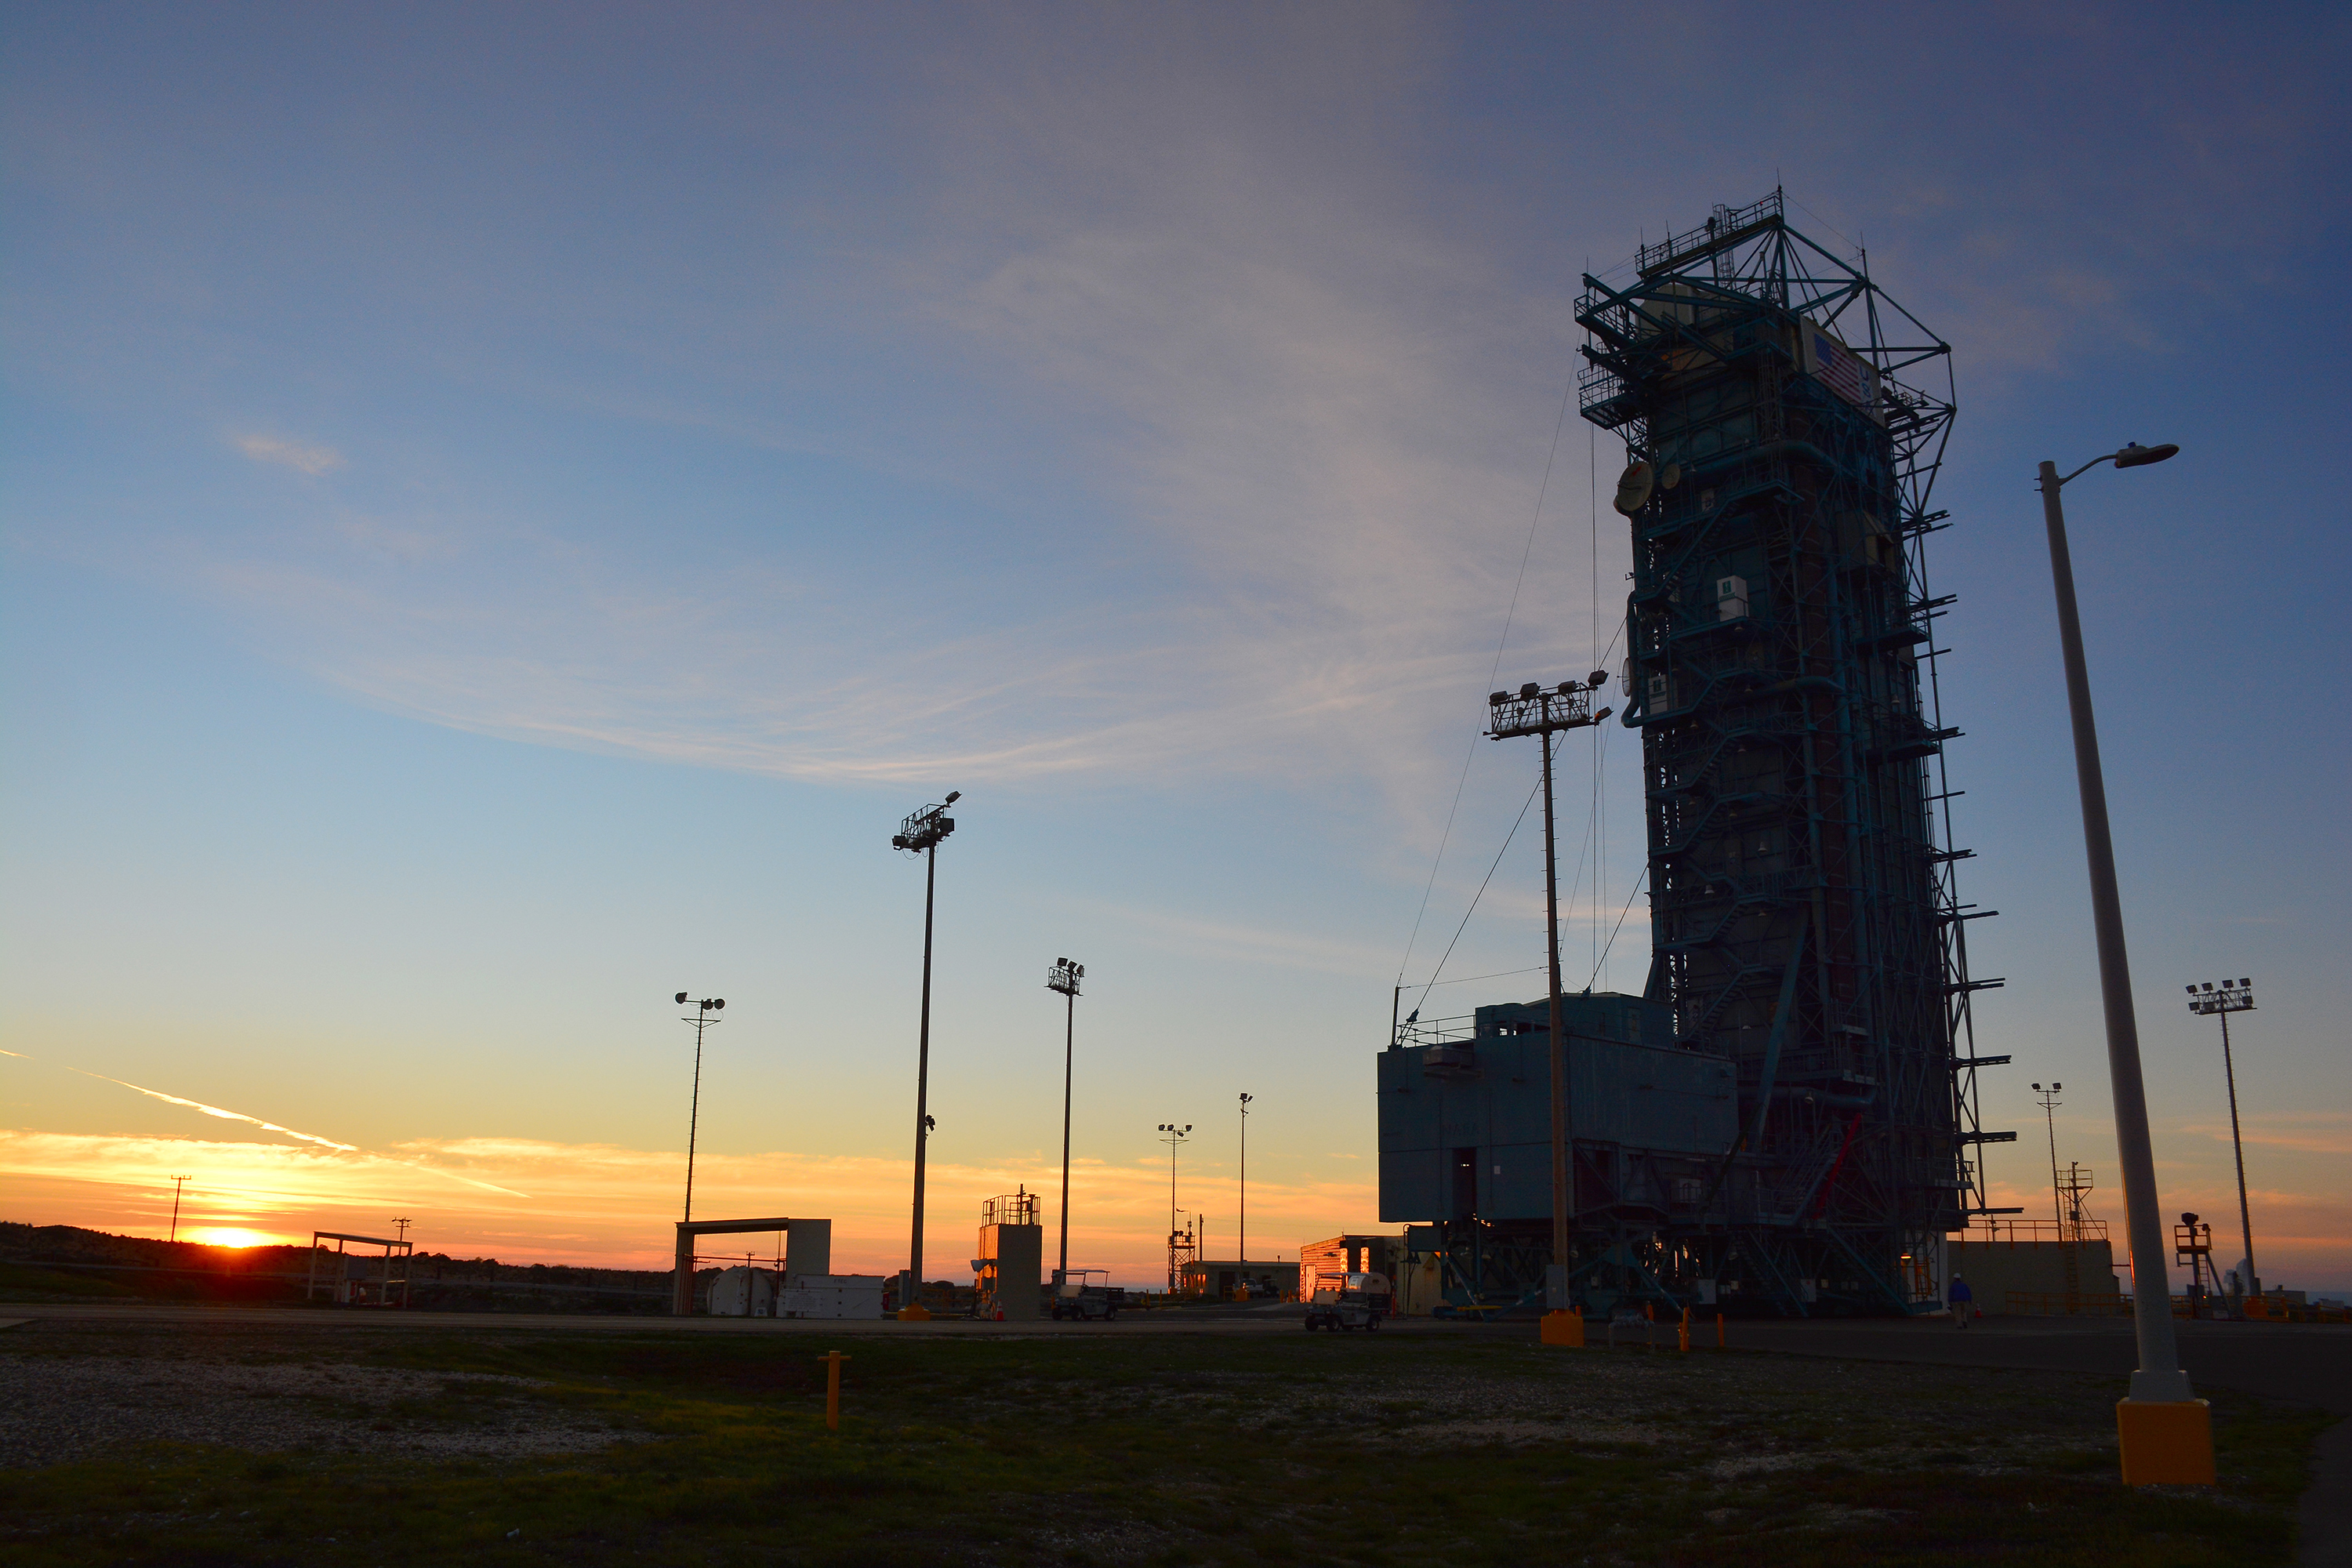

Sunset at Vandenberg

The sun sets behind Space Launch Complex 2, Vandenberg Air Force Base, California, where NASA’s Soil Moisture Active Passive (SMAP) mission satellite is being prepared for liftoff. SMAP will provide a complete global measurement of soil moisture every two to three days and will also measure the soil’s freeze/thaw state every two days at northern latitudes. Launch is scheduled for Jan. 29.

SMAP is managed for NASA’s Science Mission Directorate in Washington by JPL with participation by NASA’s Goddard Space Flight Center, Greenbelt, Maryland. JPL is responsible for project management, system engineering, instrument management, the radar instrument, mission operations and the ground data system. Goddard is responsible for the radiometer instrument. Both centers collaborate on the science data processing and delivery of science data products to the Alaska Satellite Facility and the National Snow and Ice Data Center for public distribution and archiving. NASA’s Launch Services Program at NASA’s Kennedy Space Center in Florida is responsible for launch management. JPL is managed for NASA by the California Institute of Technology in Pasadena.

Credit: NASA/Randy Beaudoin